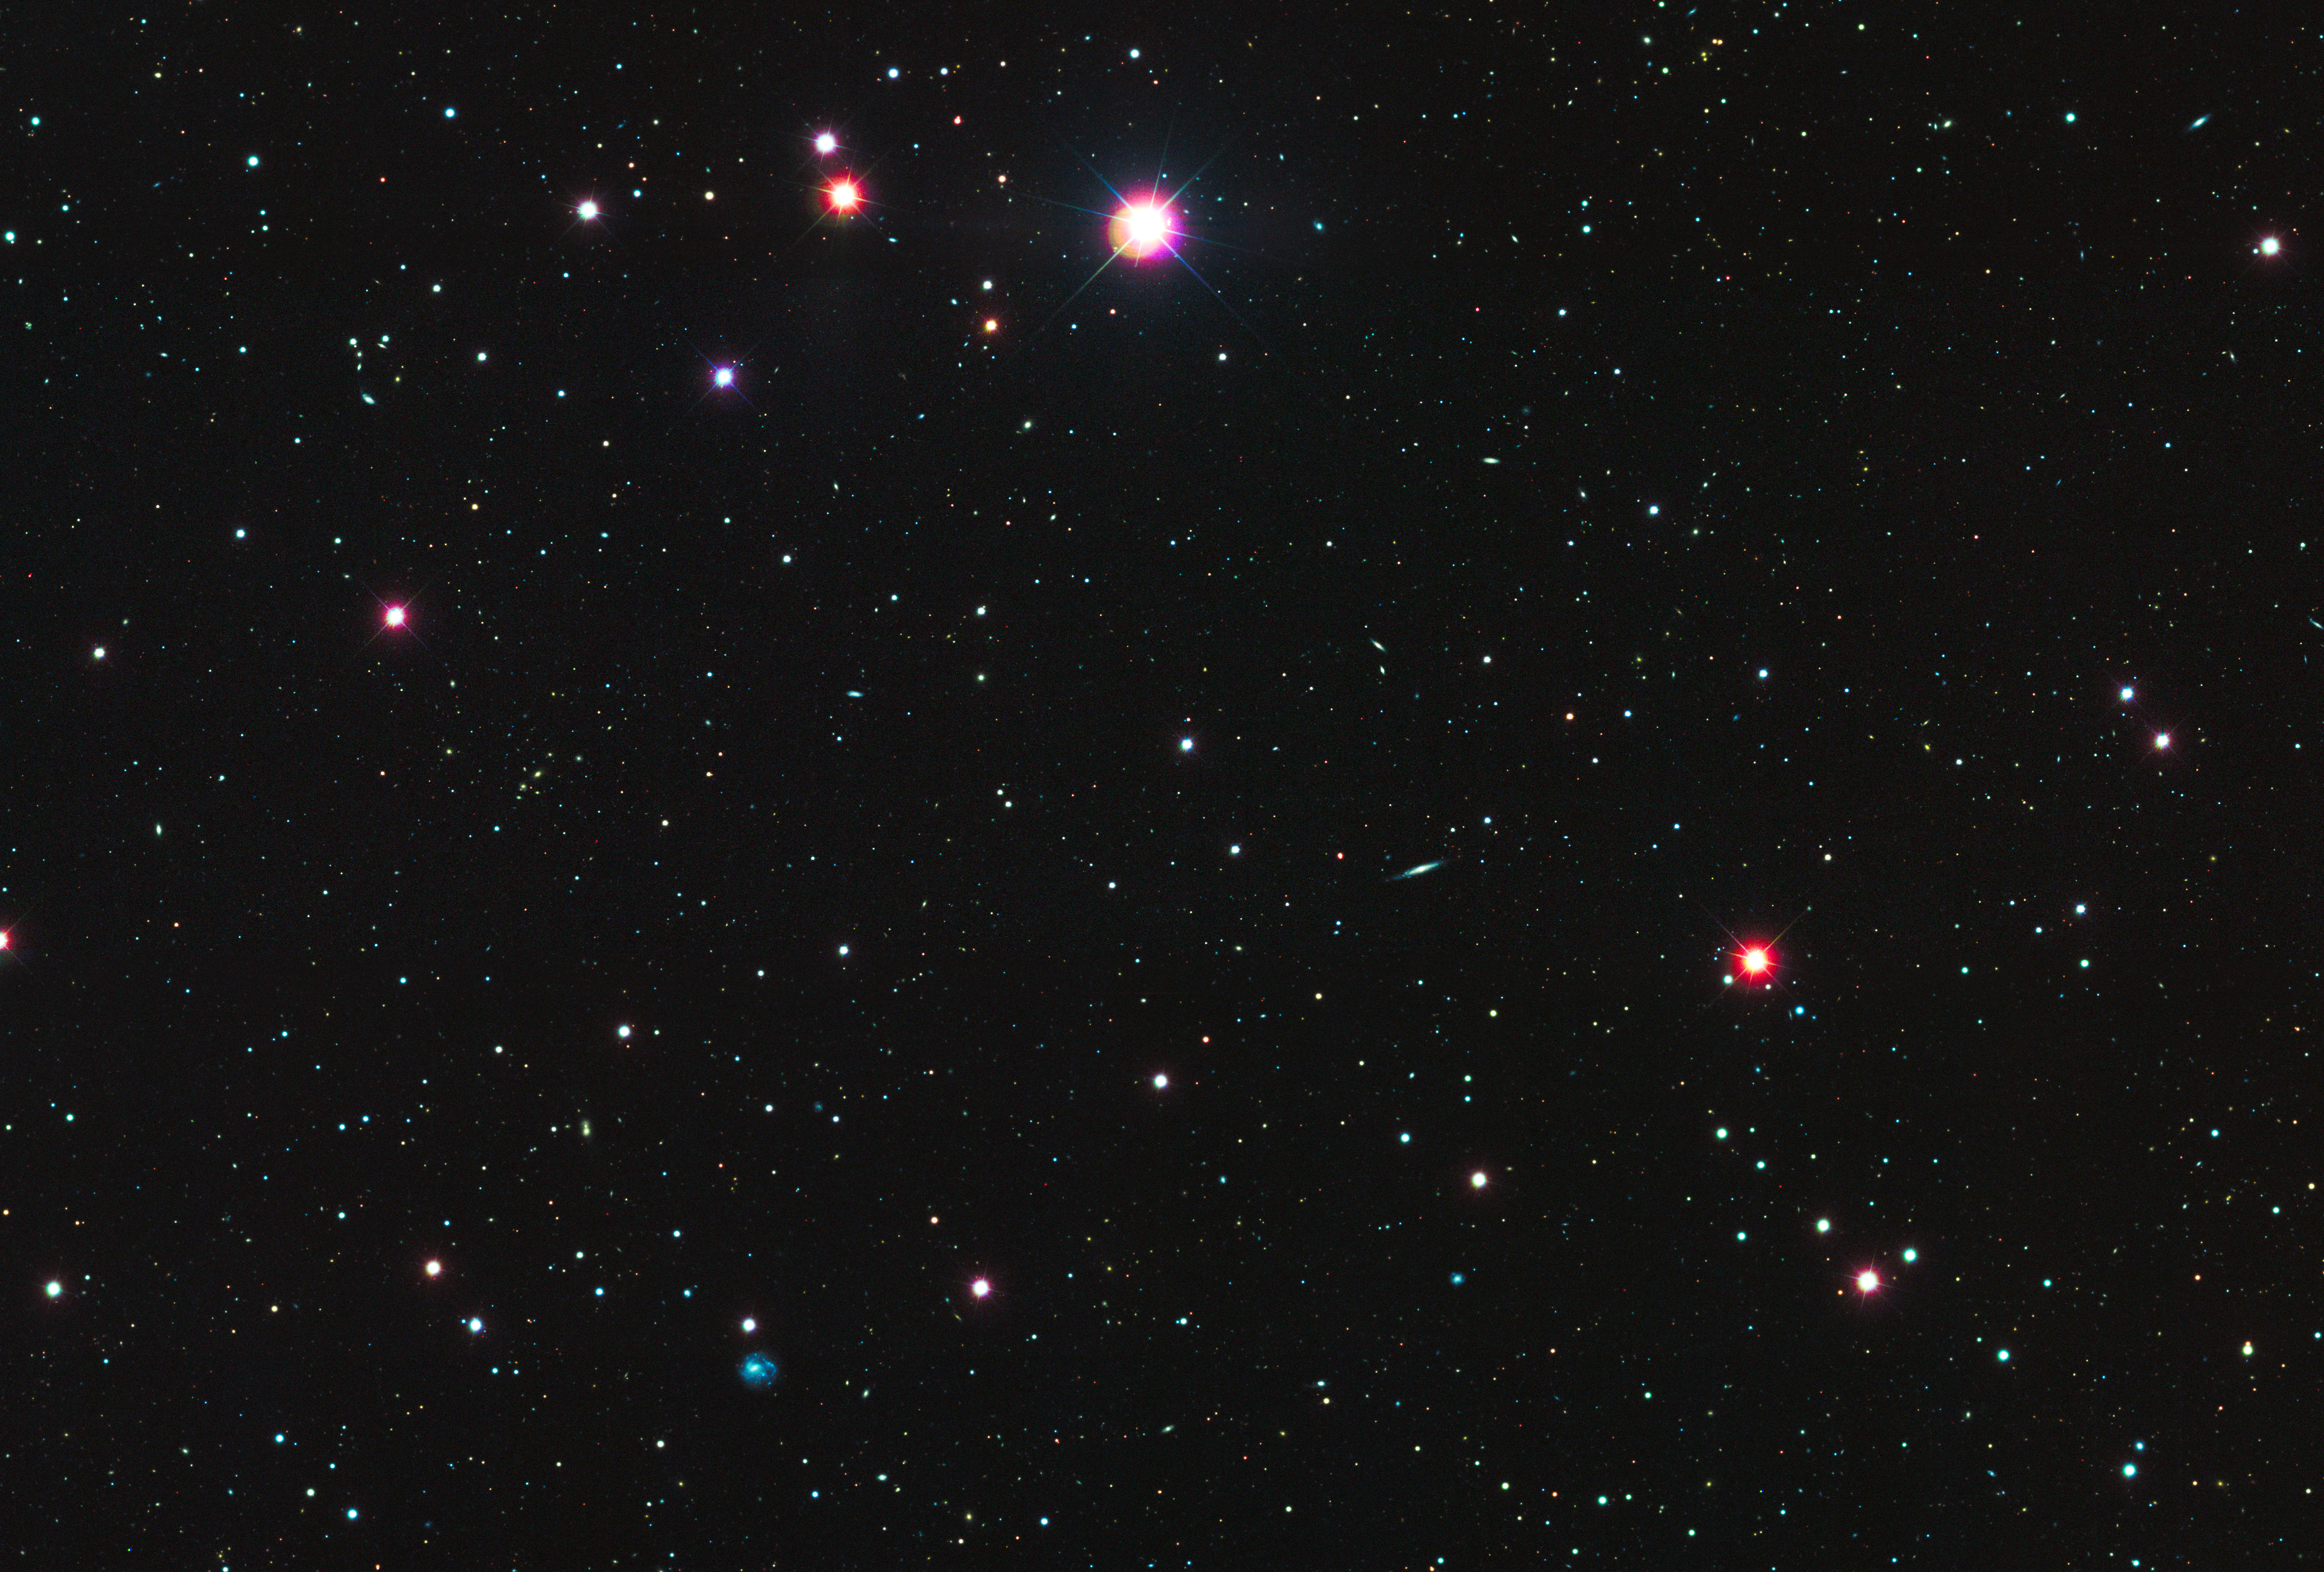

Leo IV Field SDSS

Object Name: Leo IV

Credit: NASA, ESA, and T. Brown (STScI)